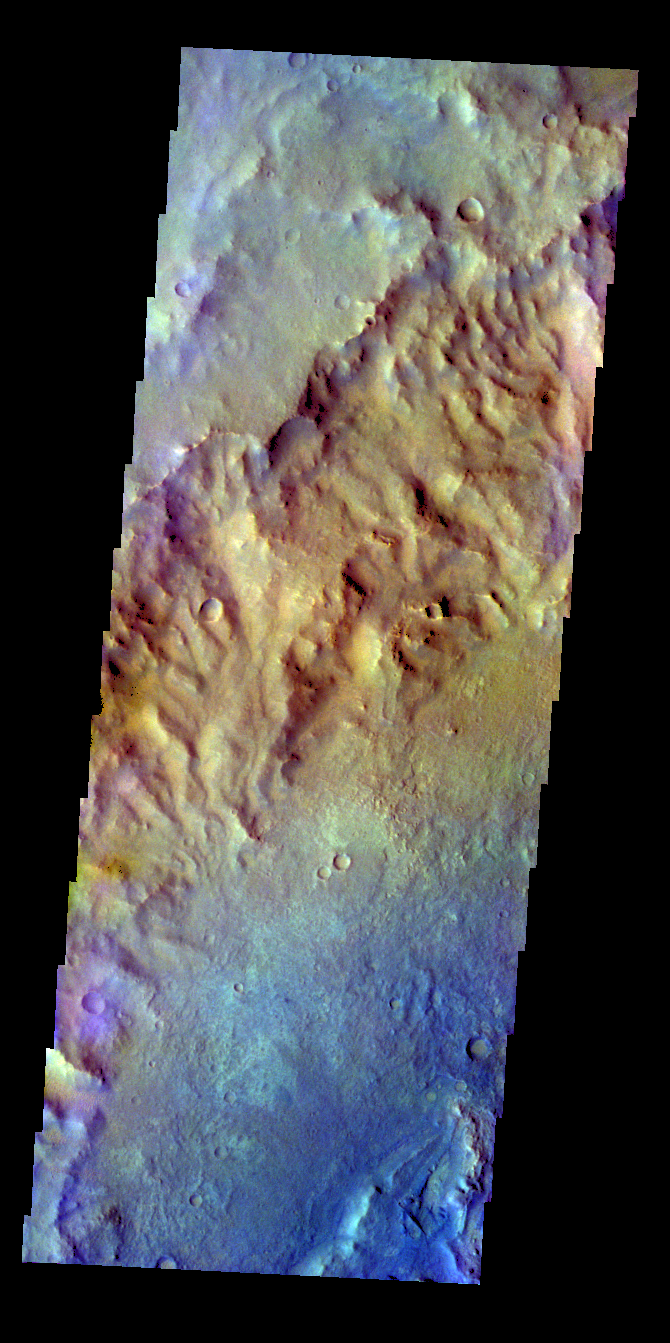

Crater – False Color

The THEMIS VIS camera contains 5 filters. The data from different filters can be combined in multiple ways to create a false color image. These false color images may reveal subtle variations of the surface not easily identified in a single band image. Today’s false color image shows part of the inner rim and floor of an unnamed crater in terra Cimmeria.

Credit: NASA/JPL-Caltech/ASU